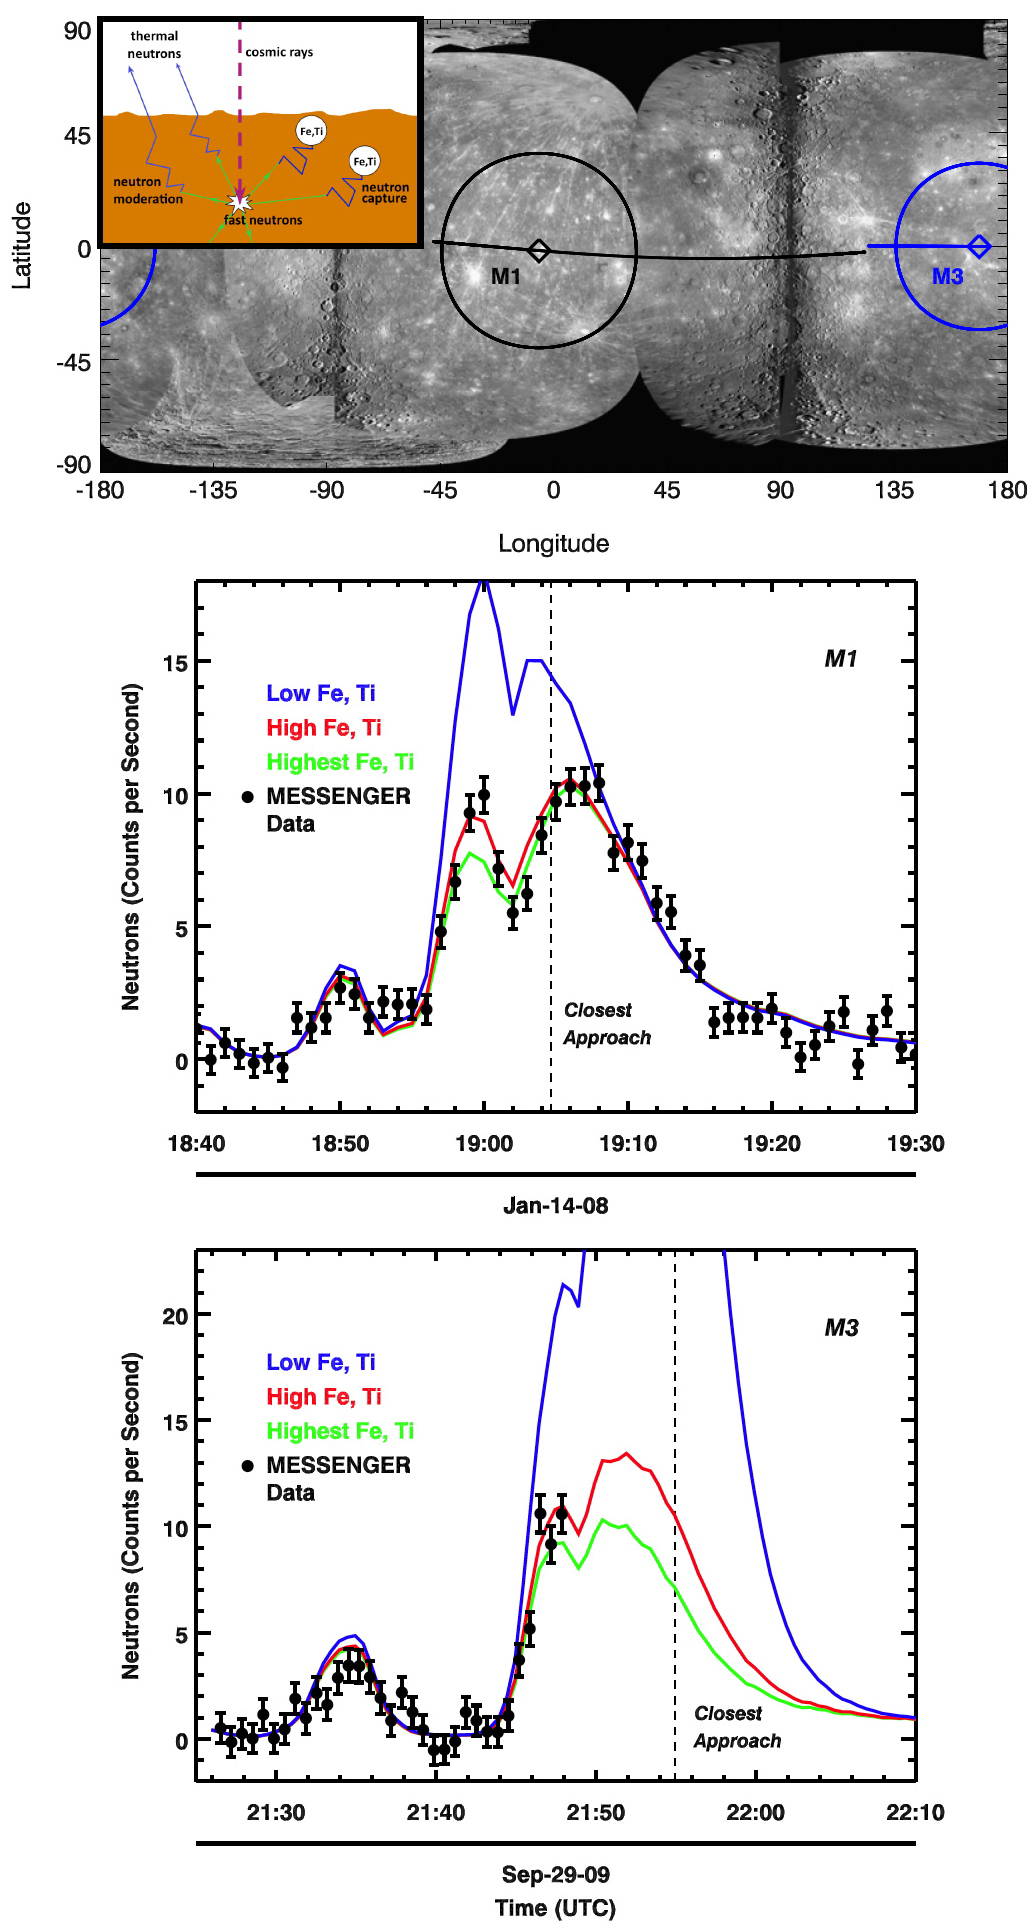

Mercury’s Surface Has More Iron + Titanium Than Previously Thought

Mercury has a large, iron-rich core, which constitutes at least ~60% of the planet’s mass. Observations from Earth and by MESSENGER at visible and near-infrared wavelengths have shown that Mercury’s surface has a very low concentration of iron (Fe) in silicate minerals, leading to the common view that Mercury’s surface and crust are generally low in iron. A puzzle for investigations of Mercury’s formation and evolution is how a planet with such a large Fe-rich core could form with such an Fe-poor surface?

In the figure at the top, the areas on Mercury’s surface measured with the MESSENGER Neutron Spectrometer (NS) during the first and third Mercury flybys (M1 and M3, respectively) are shown as circles. The spacecraft ground tracks for M1 and M3 are indicated by the black and blue lines, respectively. A mosaic of Mercury’s surface in cylindrical projection is shown as background. The inset is a schematic illustration of how thermal neutrons are used to probe the iron (Fe) and titanium (Ti) content of Mercury’s surface. Fe and Ti capture thermal neutrons very efficiently, so low fluxes of thermal neutrons indicate high abundances of these elements.

The middle graph shows the modeled and measured neutron counting rates for M1. The solid lines show predicted neutron counting rates for three different composition models: low Fe and Ti (blue), high Fe and Ti (red), and highest Fe and Ti (green). The low Fe and Ti model is similar in composition to the lunar highlands. The high and highest Fe and Ti models are similar in composition to lunar basalts from Mare Fecunditatis (Luna 16) and Mare Tranquillitatis (Apollo 11), respectively. A spacecraft maneuver was executed at 19:00 UTC that enabled the NS to measure an enhanced signal of thermal neutrons. The NS data (black circles) show that Mercury’s surface fits the model with high Fe and Ti abundances, in contrast to previous ideas that Mercury’s surface is low in Fe and Ti.

The bottom graph shows new modeled and measured neutron counts for just obtained during M3. While the data stop prior to 21:50 UTC because of the spacecraft safing event that shut off all data collection, enough NS data were returned to again show that Mercury’s surface fits the model with high abundances of Fe and Ti.

These results from both M1 and M3 demonstrate that Mercury’s surface has a significantly higher Fe+Ti content than was previously appreciated. Models for Mercury’s formation and crustal evolution must be revised to take this finding into account.

Date Acquired: January 14, 2008, and September 29, 2009
Instrument: Neutron Spectrometer (NS) of the Gamma-Ray and Neutron Spectrometer (GRNS)

These images are from MESSENGER, a NASA Discovery mission to conduct the first orbital study of the innermost planet, Mercury. For information regarding the use of images, see the MESSENGER image use policy.

Credit: NASA/Johns Hopkins University Applied Physics Laboratory/Carnegie Institution of Washington